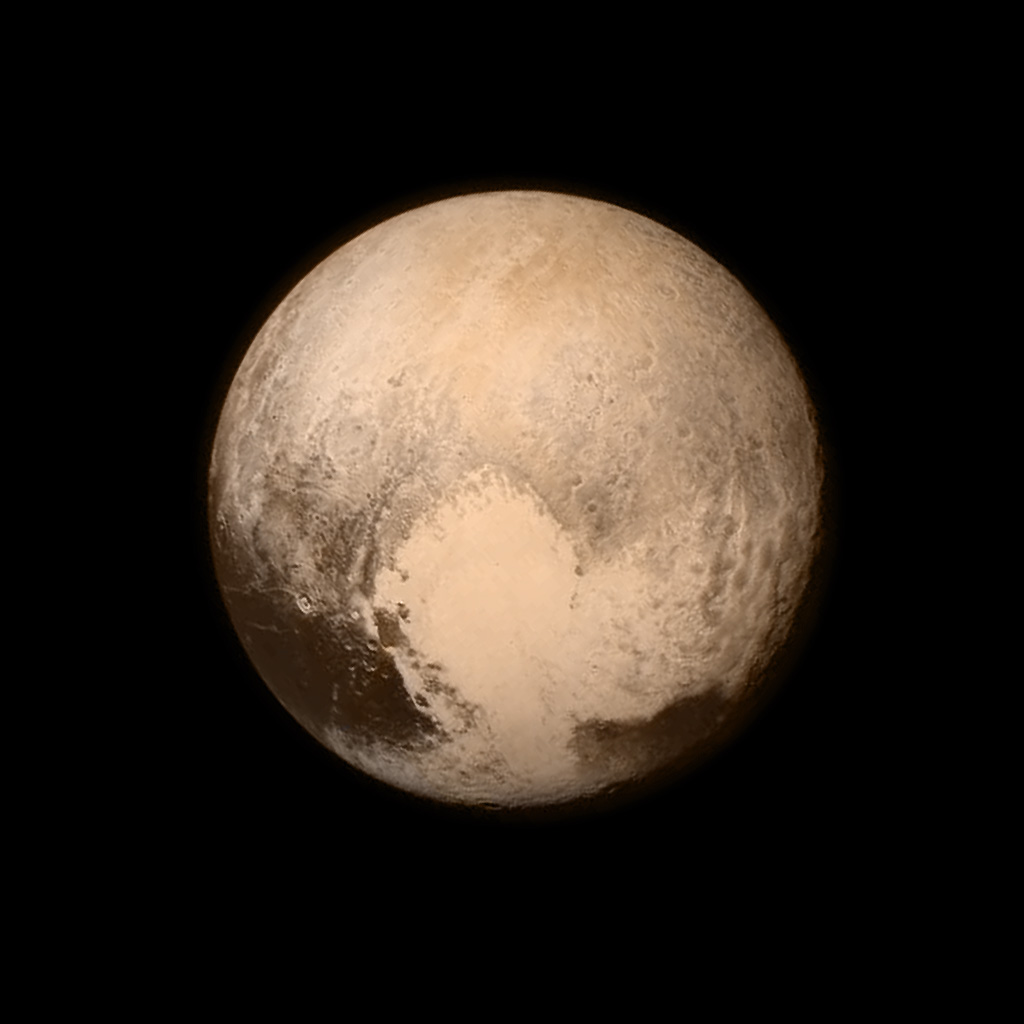

New Horizons Flyby of Pluto

Pluto nearly fills the frame in this image from the Long Range Reconnaissance Imager (LORRI) aboard NASA’s New Horizons spacecraft, taken on July 13, 2015, when the spacecraft was 476,000 miles (768,000 kilometers) from the surface. This is the last and most detailed image sent to Earth before the spacecraft’s closest approach to Pluto on July 14. The color image has been combined with lower-resolution color information from the Ralph instrument that was acquired earlier on July 13. This view is dominated by the large, bright feature informally named the “heart,” which measures approximately 1,000 miles (1,600 kilometers) across. The heart borders darker equatorial terrains, and the mottled terrain to its east (right) are complex. However, even at this resolution, much of the heart’s interior appears remarkably featureless—possibly a sign of ongoing geologic processes.

Credit: NASA/APL/SwRI